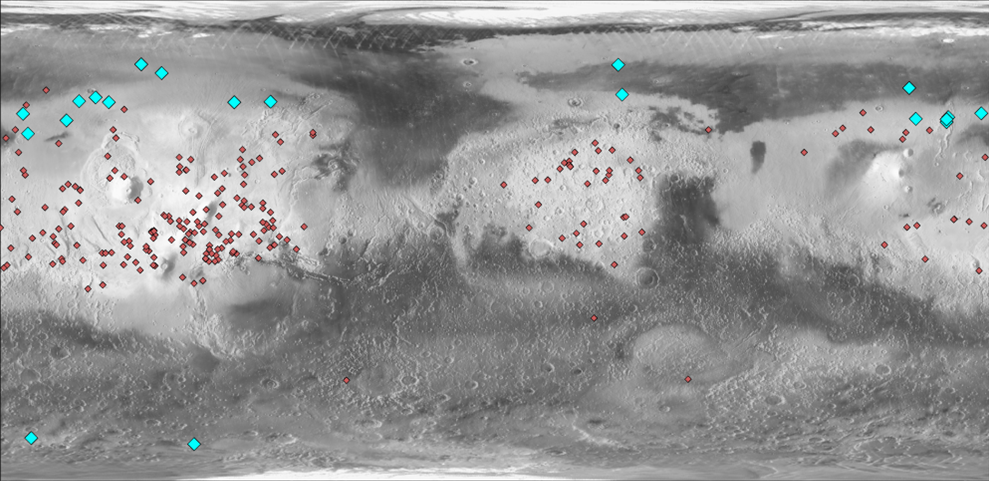

Locations of Ice-Exposing Fresh Craters on Mars

This map of Mars indicates locations of new craters that have excavated ice (blue) and those that have not (red). The underlying map is based on the brightness, or albedo, of the Martian surface. Most fresh craters are discovered in the brighter, dusty regions of Mars where dark blast patterns from the impacts can be seen.

The albedo information comes from the Thermal Emission Spectrometer on NASA’s Mars Odyssey orbiter. Surface topographical information for the map comes from the Mars Orbiter Laser Altimeter on NASA’s Mars Global Surveyor orbiter.

Credit: NASA/JPL-Caltech/Arizona State Univ.